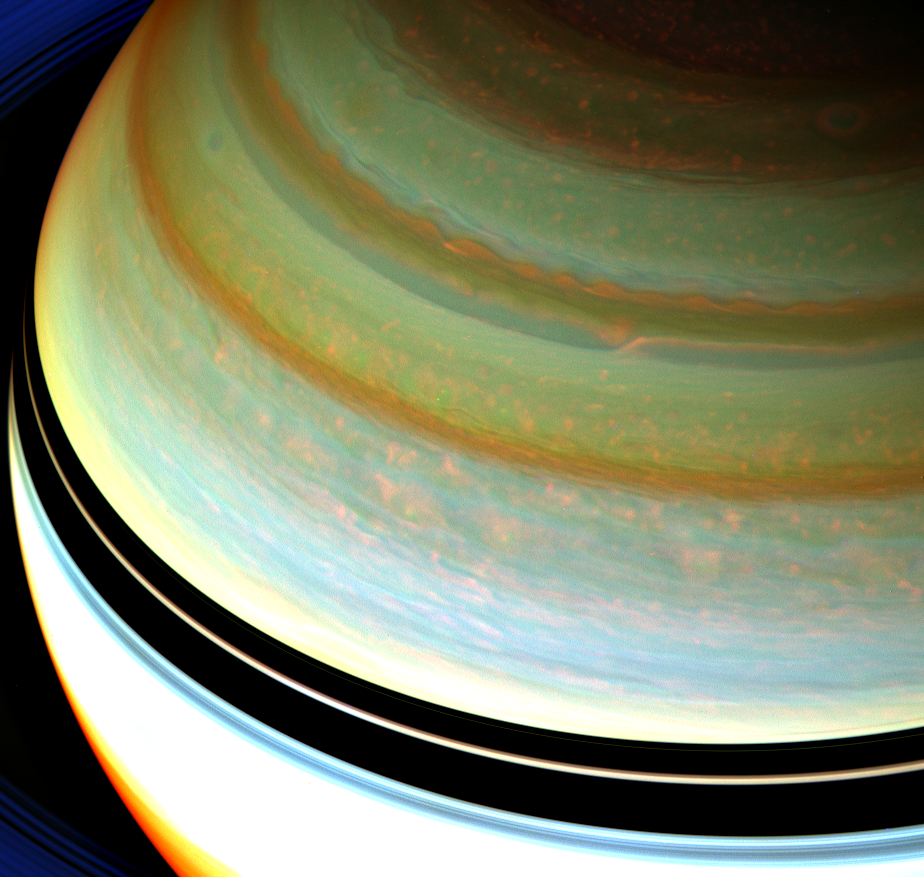

Strong Jet in False Colors

Figure 1

A particularly strong jet stream churns through Saturn’s northern hemisphere in this false-color view from NASA’s Cassini spacecraft.

Clouds associated with the jet stream can be seen in the upper right about a third of the way down from the top of this image. The jet stream clouds appear like a thin, bright orange line here. Moving west and closer to the center of the image, the feature drops south. Farther to the west of this discontinuity, or drop, a blurrier form of the jet stream clouds continues to move along the latitude circle.

See PIA14917 for a closer view and to learn how eddies, or rotating storms, give the jet stream its shape and speed.

The winds of Saturn’s jet streams are zonal, meaning they move eastward or westward at particular latitudes. This jet stream is located at about 42 degrees north latitude, and has been visible on Saturn since the days of NASA’s Voyager spacecraft (see PIA00027). In the Voyager days, this jet stream had an undulating appearance, leading scientists to dub it the “ribbon wave” (see PIA01378). The planet’s atmosphere is always changing, and the jet stream now looks nothing like a ribbon.

Saturn’s atmosphere and its rings are shown here in a false color composite made from three images taken in near infrared light through filters that are sensitive to varying degrees of methane absorption. Red and orange colors in this view indicate clouds that are deep in the atmosphere. Yellow and green colors, most noticeable near the top of the view, indicate intermediate clouds. White and blue indicate high clouds and haze.

The white clouds of the equatorial region appear oversaturated because the image was specially processed to bring out the wave.

The rings, in the upper left and lower left of the image, appear bright blue because they are outside of the atmosphere and not affected by methane absorption. This view looks toward the northern, unilluminated side of the rings from about 36 degrees above the ring plane.

The images were taken with the Cassini spacecraft wide-angle camera on Jan. 13, 2008 using a combination of spectral filters sensitive to wavelengths of near-infrared light. The image filtered at 890 nanometers is projected as blue. The image filtered at 728 nanometers is projected as green, and the image filtered at 752 nanometers is projected as red.

The view was acquired at a distance of approximately 810,000 miles (1.3 million kilometers) from Saturn and at a sun-Saturn-spacecraft, or phase, angle of 55 degrees. Image scale is 46 miles (74 kilometers) per pixel.

The Cassini-Huygens mission is a cooperative project of NASA, the European Space Agency, and the Italian Space Agency. NASA’s Jet Propulsion Laboratory, Pasadena, Calif., manages the mission for NASA’s Science Mission Directorate, Washington, D.C. The imaging team is based at the Space Science Institute, Boulder, Colo. JPL is a division of the California Institute of Technology, Pasadena.

Credit: NASA/JPL-Caltech/Space Science Institute